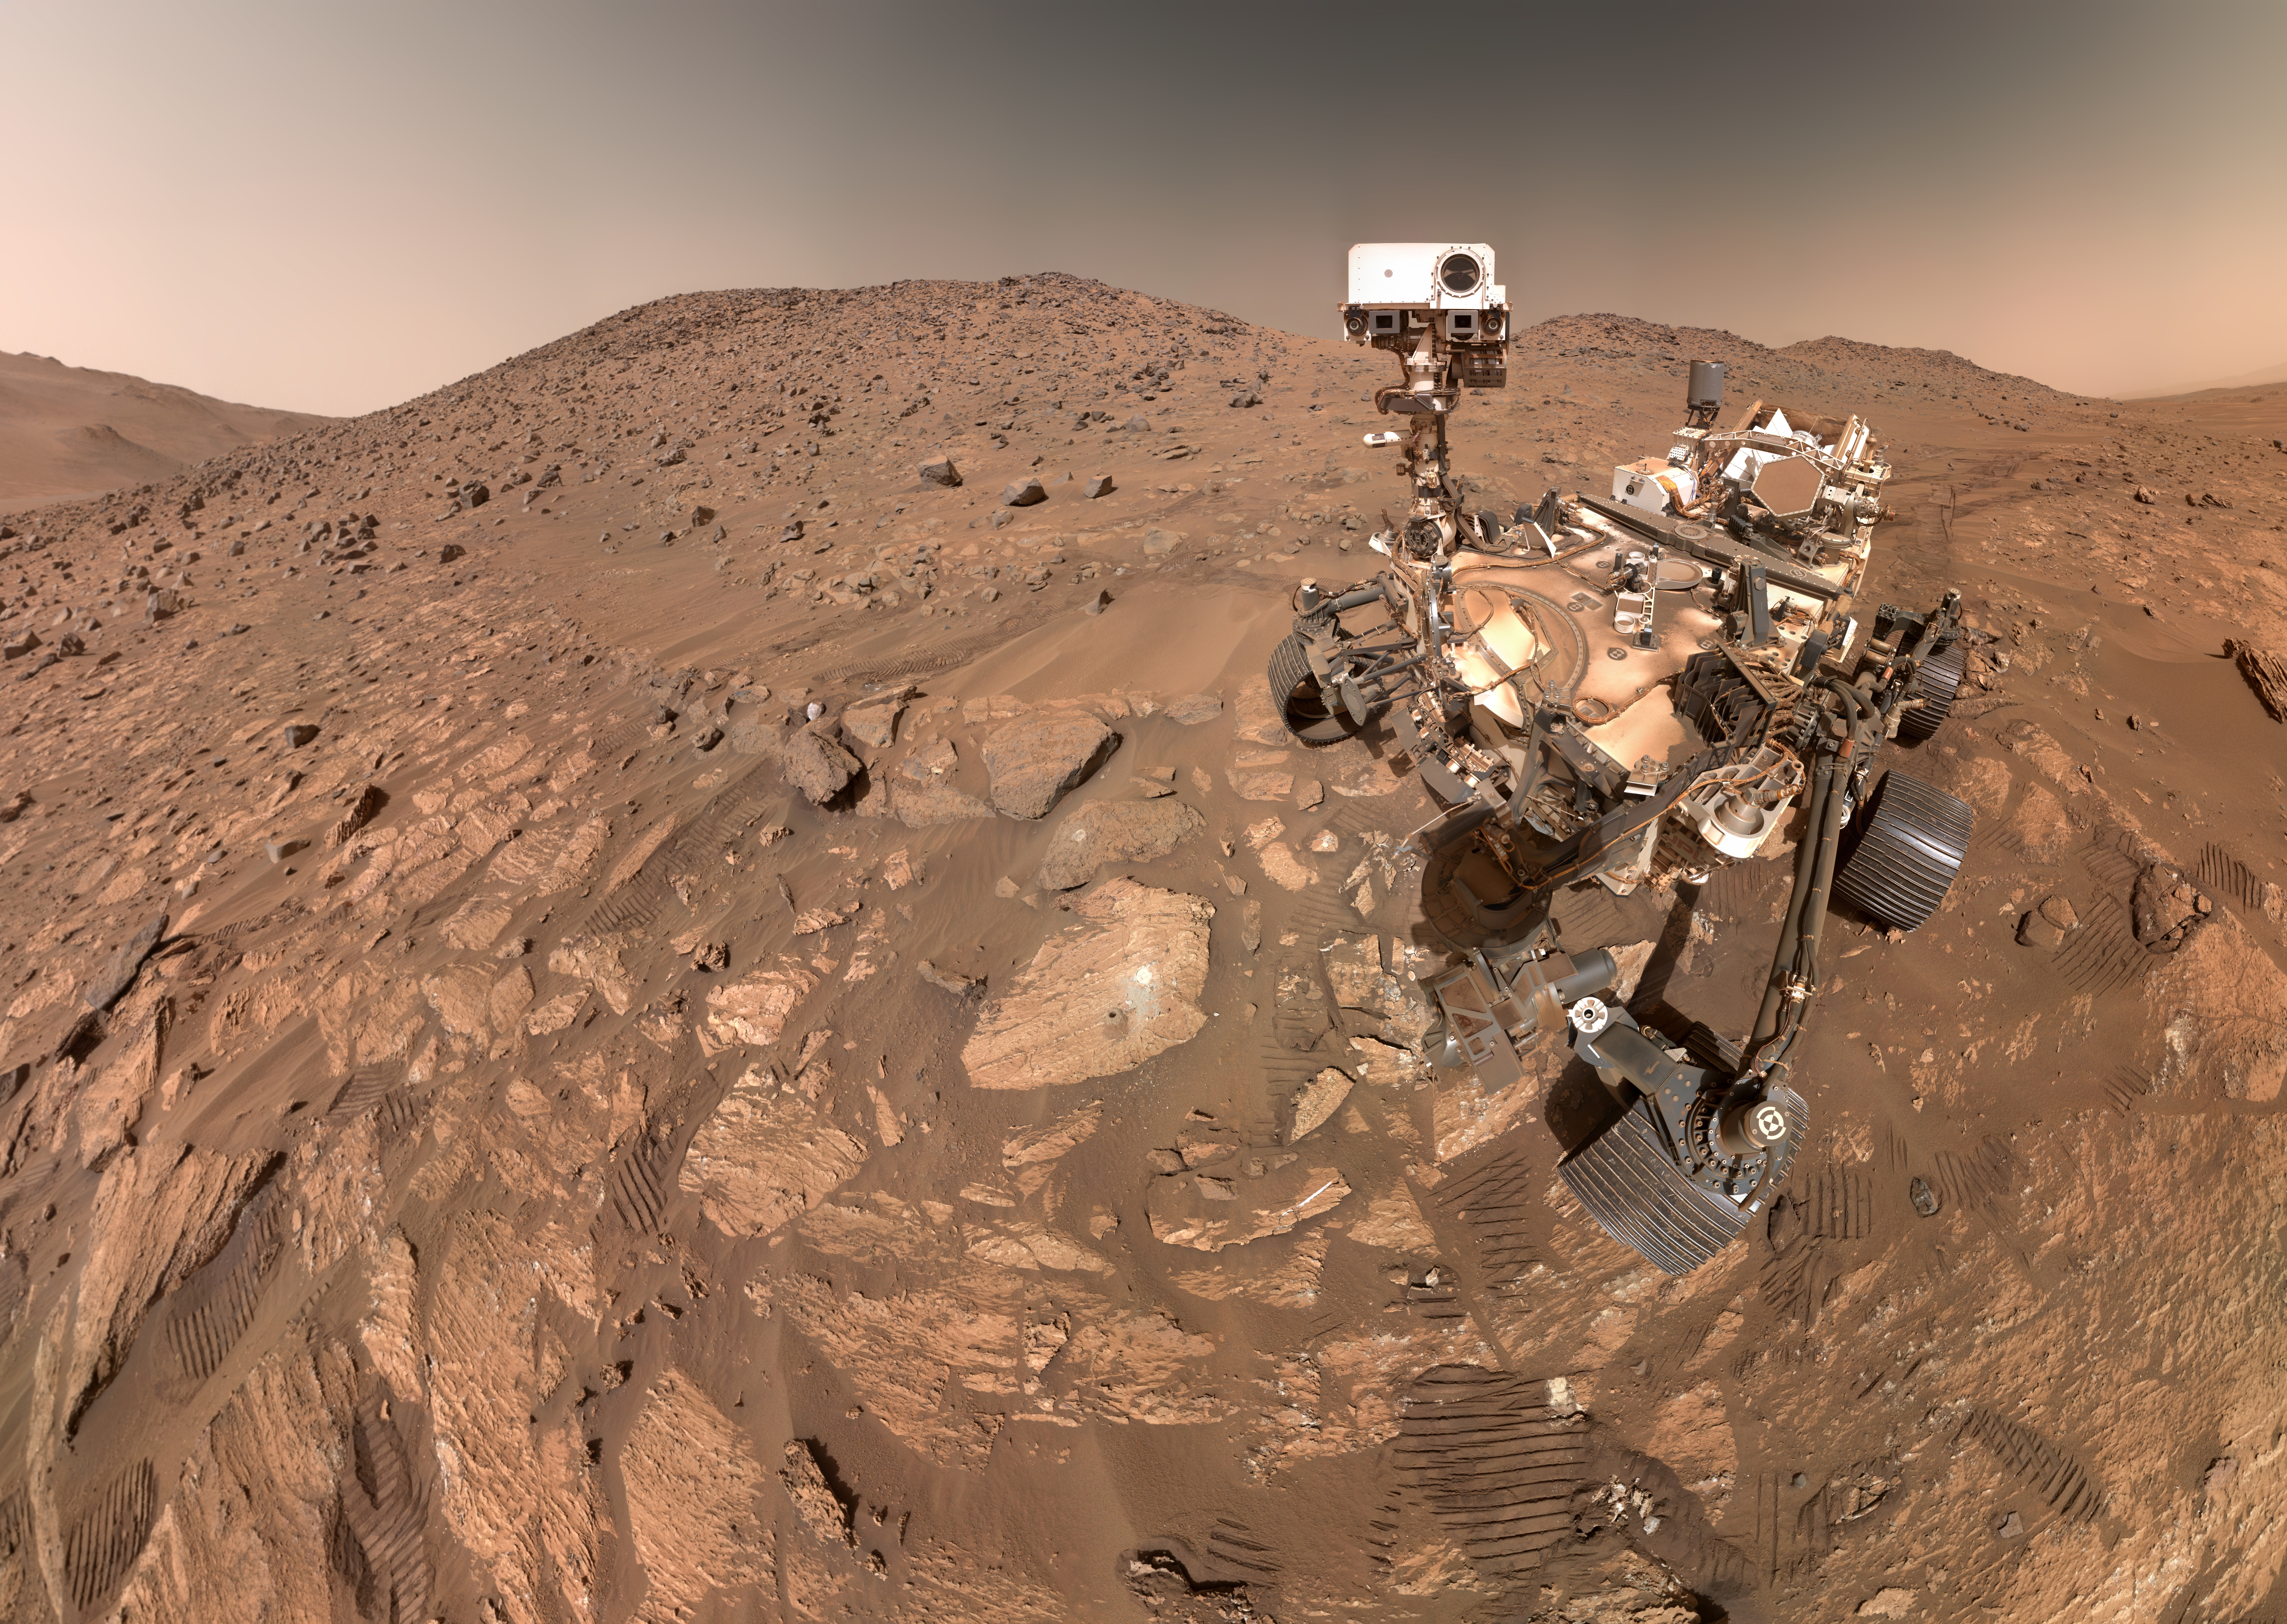

Perseverance’s Selfie With ‘Cheyava Falls’

NASA’s Perseverance Mars rover took this selfie on July 23, 2024, the 1,218th Martian day, or sol, of the mission. To the left of the rover near the center of the image is the arrowhead-shaped rock nicknamed “Cheyava Falls,” which has features that may bear on the question of whether Mars was home to microscopic life in the distant past. The small dark hole in the rock is where Perseverance took a core sample, which is now in a sample tube stored in the rover’s belly. The white patch to the right of the hole is where the rover used an abrasion tool to clear away the top surface, allowing science instruments to study the rock’s composition.

Figure A is a version of the selfie in which the rover is looking down at Cheyava Falls.

Measuring 3.2 feet by 2 feet (1 meter by 0.6 meters) and named after a Grand Canyon waterfall, Cheyava Falls lies at the northern edge of Neretva Vallis, an ancient river valley measuring a quarter-mile (400 meters) wide that was carved by water rushing into Jezero Crater long ago.

The selfie is composed of 62 images taken by the WATSON (Wide Angle Topographic Sensor for Operations and eNgineering) camera on the end of the rover’s robotic arm. The images were stitched together after being sent back to Earth.

WATSON is part of an instrument called SHERLOC (Scanning Habitable Environments with Raman & Luminescence for Organics & Chemicals). WATSON was built by Malin Space Science Systems (MSSS) in San Diego and is operated jointly by MSSS and JPL.

The rover’s process for taking a selfie is explained in this video.

A key objective for Perseverance’s mission on Mars is astrobiology, including the search for signs of ancient microbial life. The rover is also characterizing the planet’s geology and past climate, which paves the way for human exploration of the Red Planet. NASA’s Jet Propulsion Laboratory, which is managed for the agency by Caltech in Pasadena, California, built and manages operations of the Perseverance rover.

Credit: NASA/JPL-Caltech/MSSS